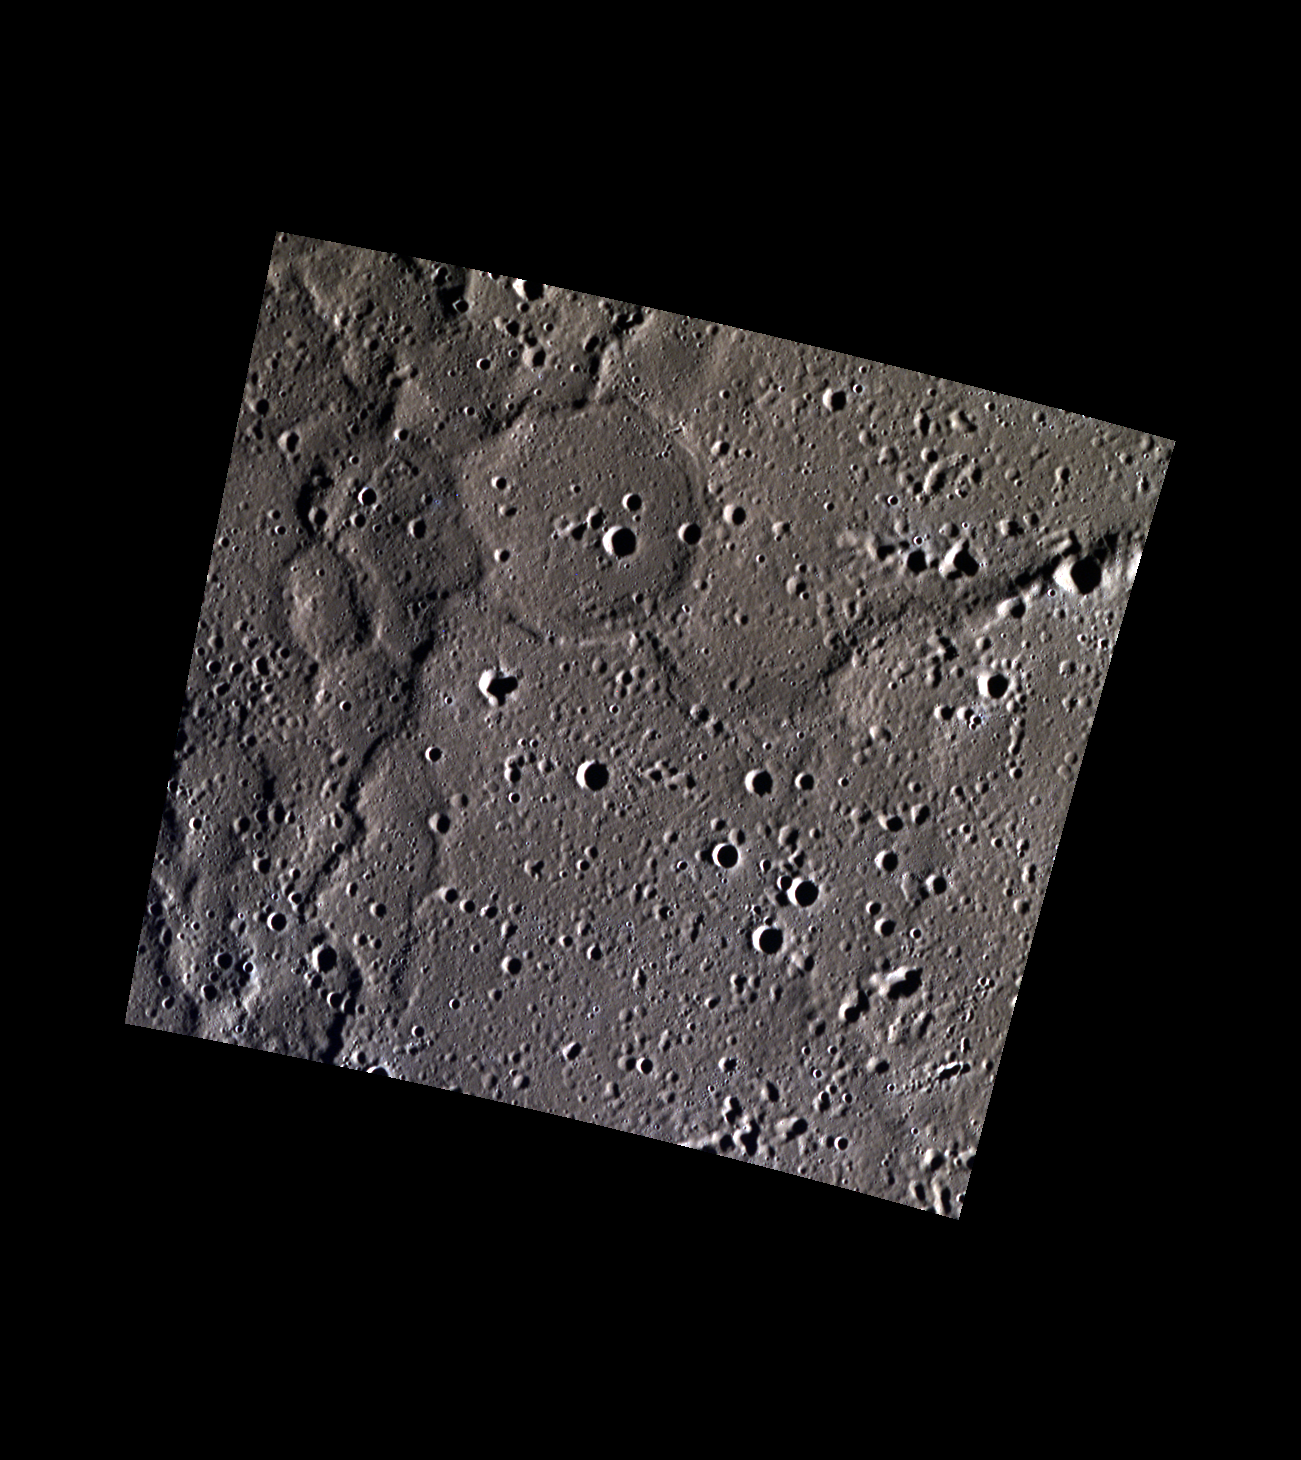

A Ghost with Four Legs

The northern plains on Mercury have lower elevation than surrounding regions. This view of the northern plains includes many wrinkle ridges, a result of tectonic deformation. The ridges outline the rim of a ghost crater, formed when lava covered the crater and differential sagging took place over the rim. The ghost rim is joined by four other prominent ridges.

This image was acquired as part of MDIS’s high-resolution 3-color imaging campaign. The map produced from this campaign complements the 8-color base map (at an average resolution of 1 km/pixel) acquired during MESSENGER’s primary mission by imaging Mercury’s surface in a subset of the color filters at the highest resolution possible. The three narrow-band color filters are centered at wavelengths of 430 nm, 750 nm, and 1000 nm, and image resolutions generally range from 100 to 400 meters/pixel in the northern hemisphere.

Date acquired: February 13, 2013
Image Mission Elapsed Time (MET): 3038383, 3038375, 3038379
Image ID: 3509798, 3509796, 3509797
Instrument: Wide Angle Camera (WAC) of the Mercury Dual Imaging System (MDIS)
WAC filters: 9, 7, 6 (996, 748, 433 nanometers) in red, green, and blue
Center Latitude: 69.58°
Center Longitude: 284.1° E
Resolution: 91 meters/pixel
Scale: The ghost crater is 21 km (13 miles) in diameter.
Incidence Angle: 84.9°
Emission Angle: 0.1°
Phase Angle: 85.0°

The MESSENGER spacecraft is the first ever to orbit the planet Mercury, and the spacecraft’s seven scientific instruments and radio science investigation are unraveling the history and evolution of the Solar System’s innermost planet. MESSENGER acquired over 150,000 images and extensive other data sets. MESSENGER is capable of continuing orbital operations until early 2015.

For information regarding the use of images, see the MESSENGER image use policy.

Credit: NASA/Johns Hopkins University Applied Physics Laboratory/Carnegie Institution of Washington